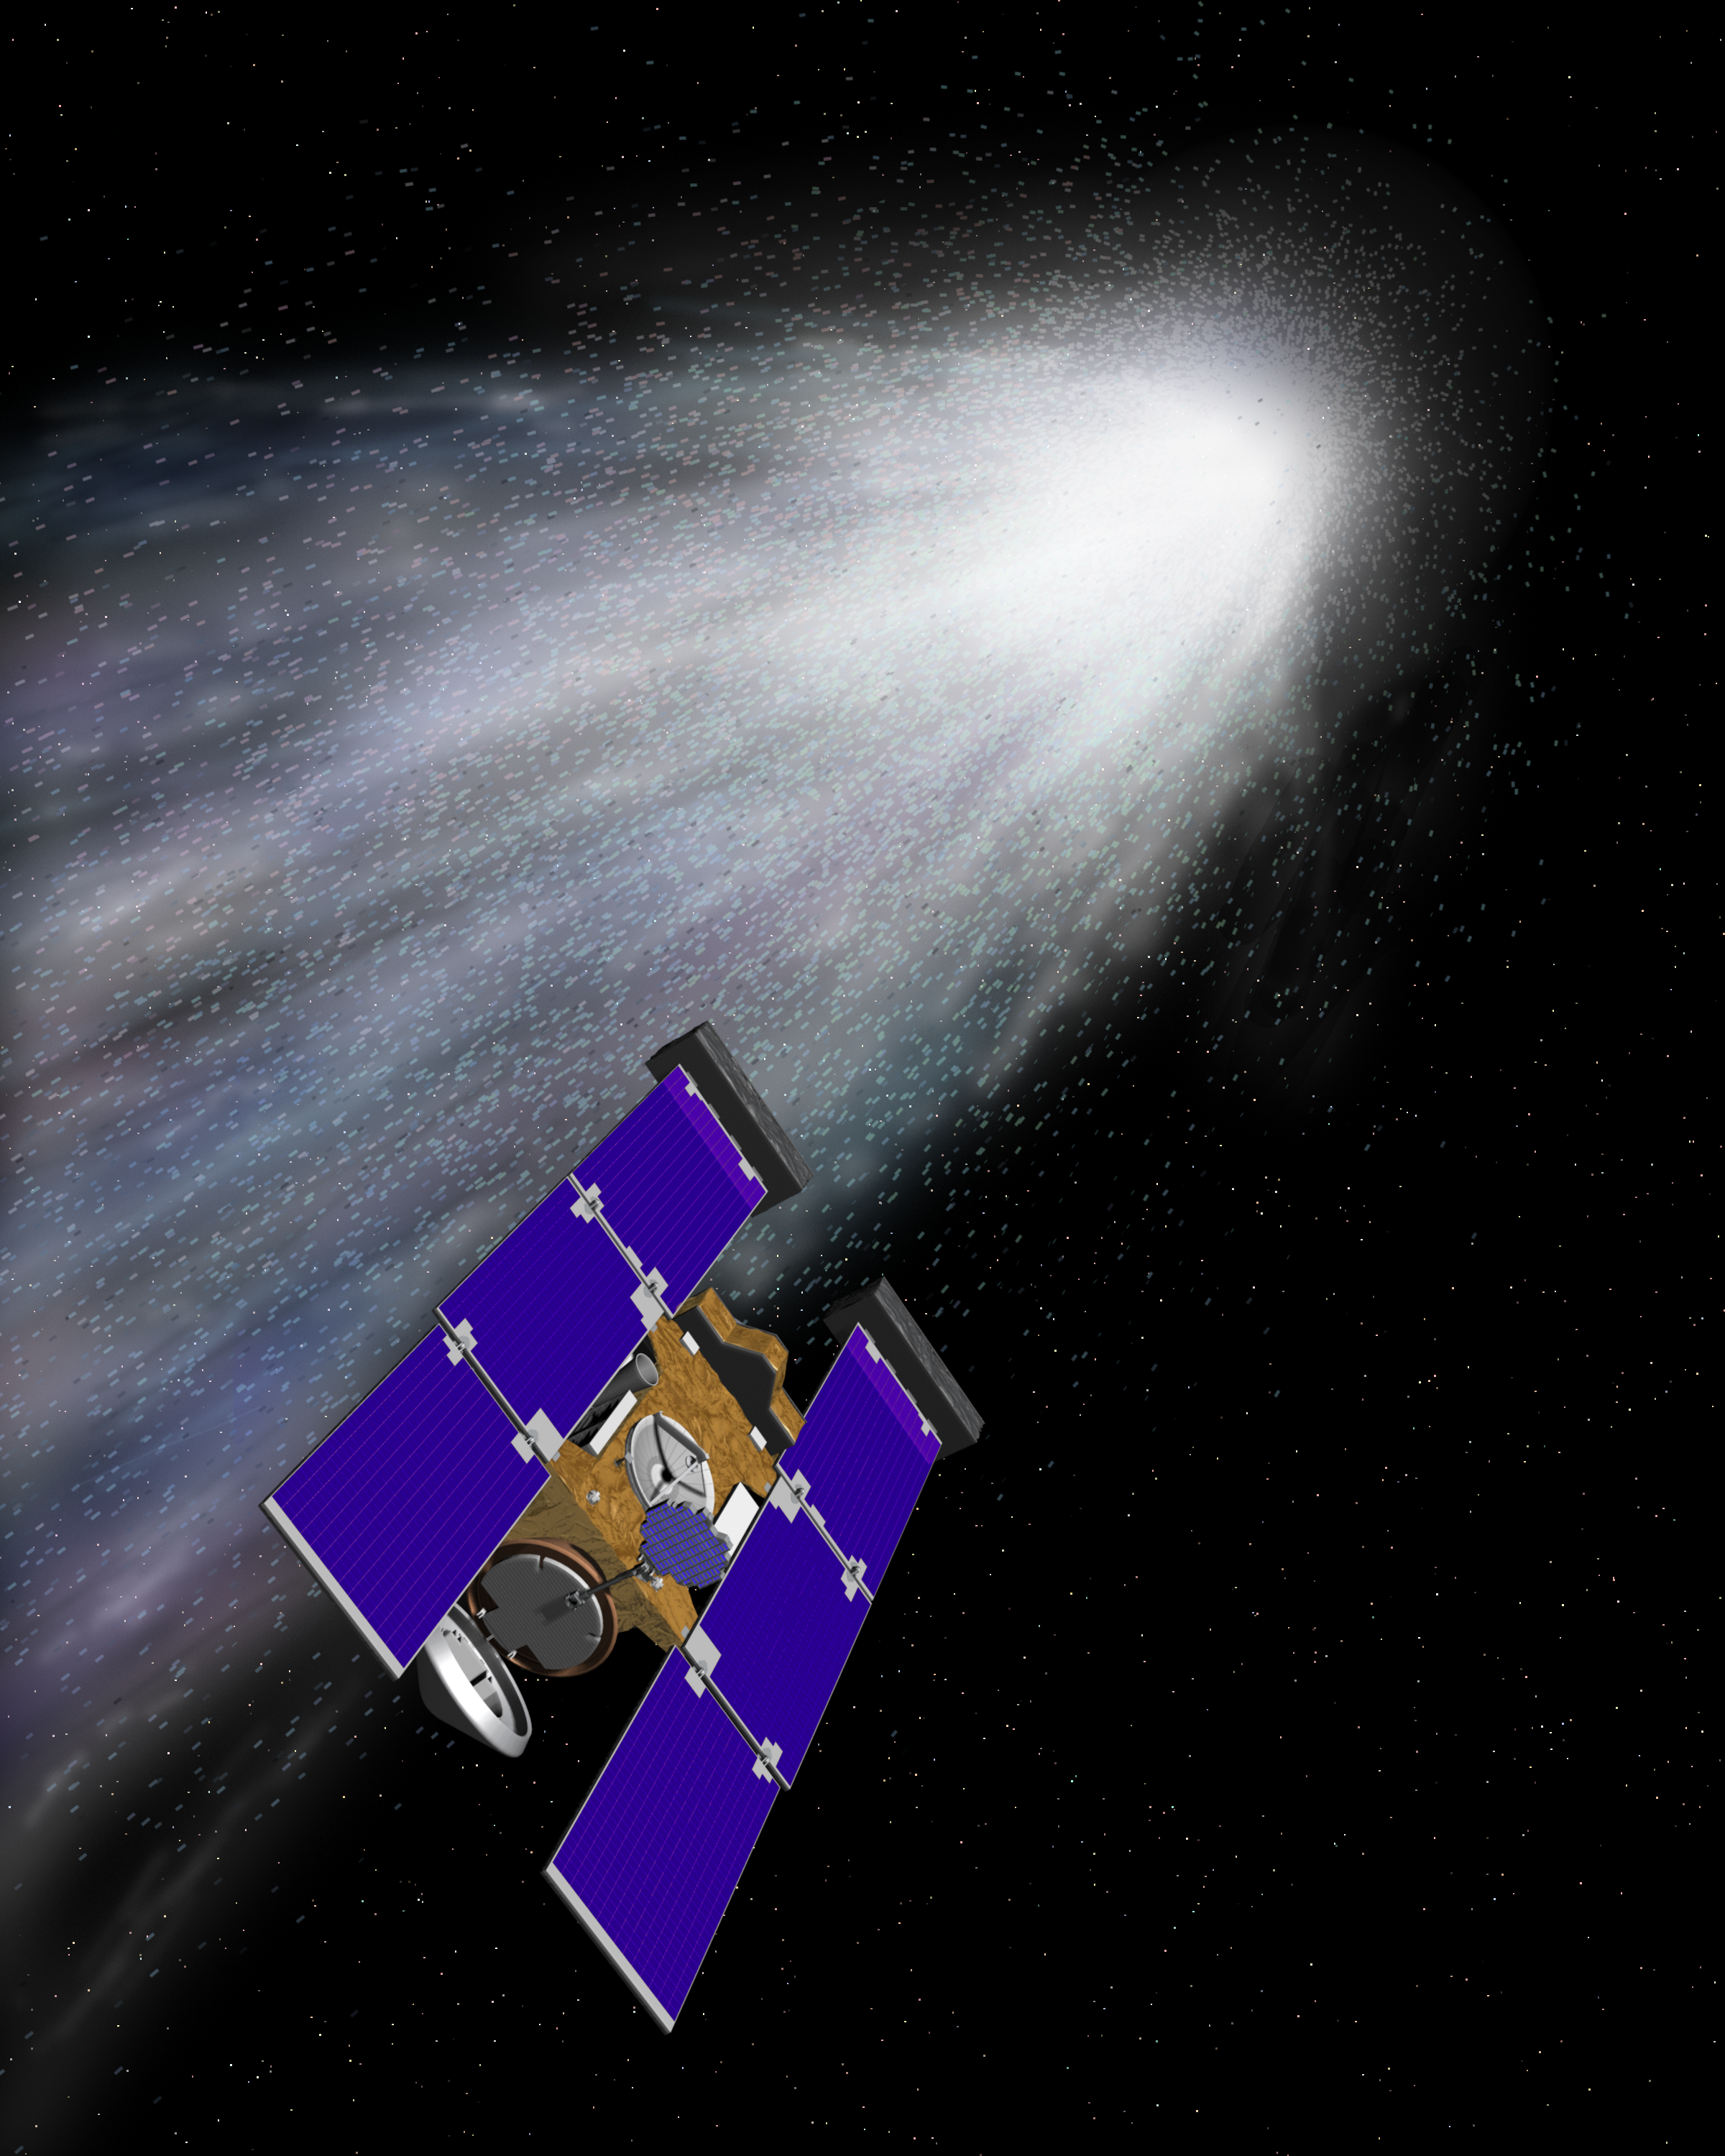

Stardust Comet Wild 2 Encounter (Artist’s Concept)

Artist’s rendering of the Stardust spacecraft. The spacecraft was launched on February 7, 1999, from Cape Canaveral Air Station, Florida, aboard a Delta II rocket. The primary goal of Stardust is to collect dust and carbon-based samples during its closest encounter with Comet Wild 2 — pronounced “Vilt 2” after the name of its Swiss discoverer.

Credit: NASA/JPL